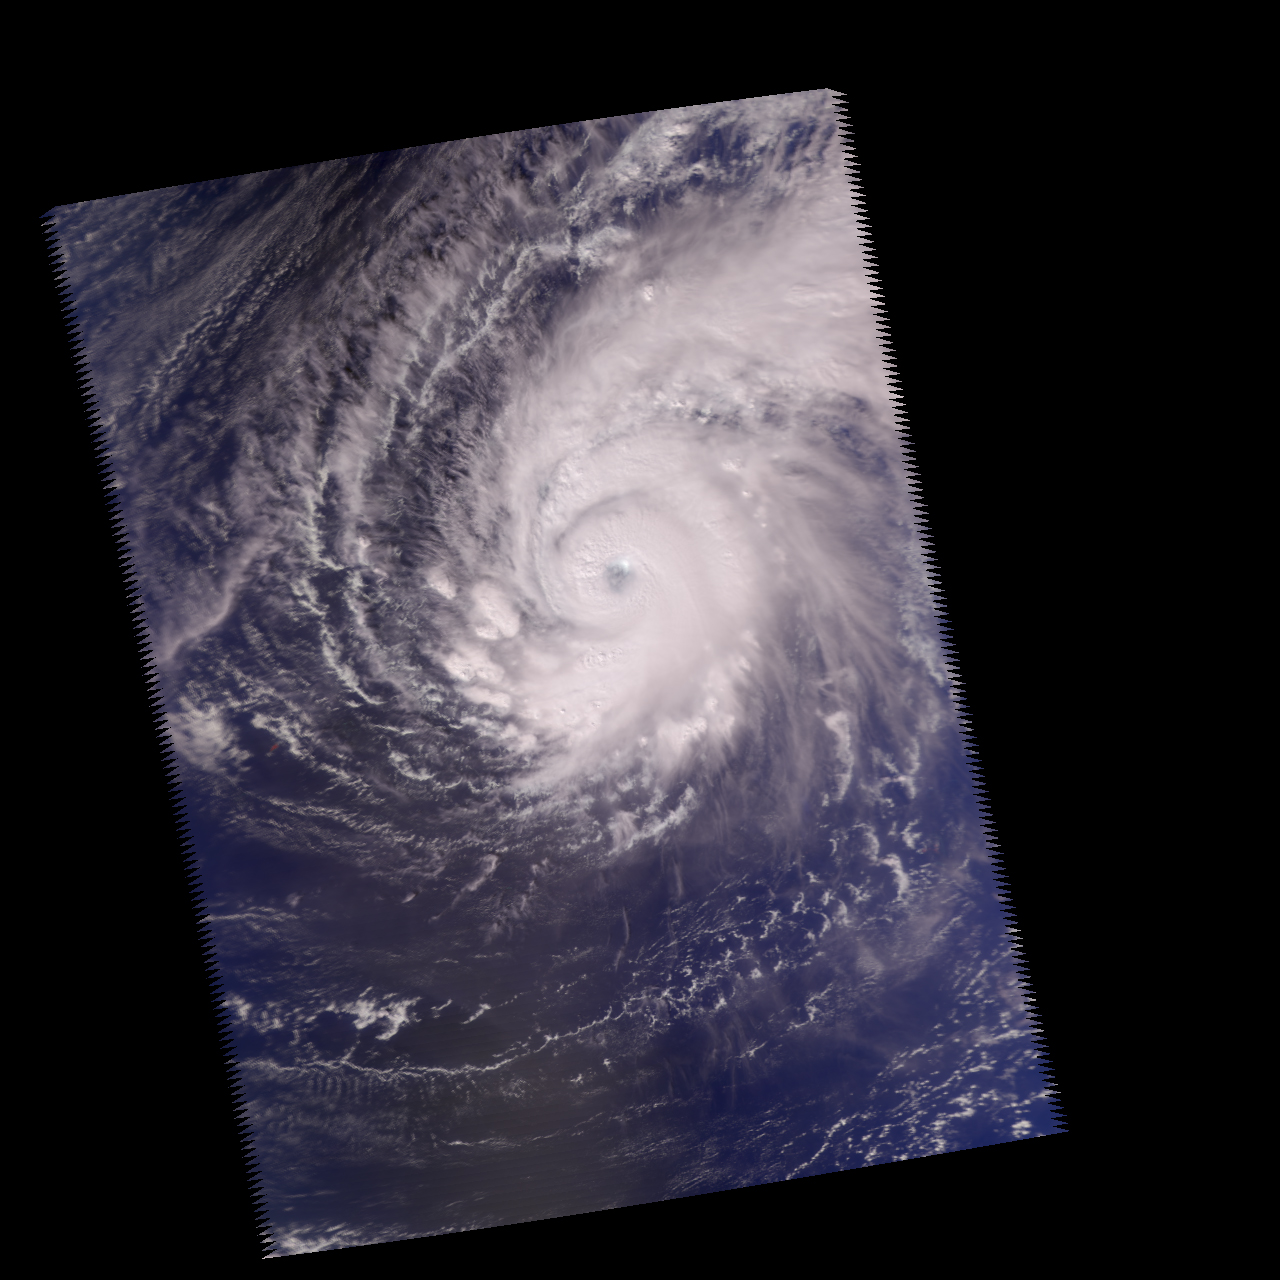

Supertyphoon Pongsona

Three Different Views of Supertyphoon Pongsona, December 2002

Packing gusts of 296.1 kilometers per hour (184 miles per hour) and sustained winds of 241.4 kilometers per hour (150 miles per hour), Supertyphoon Pongsona struck the U.S. Island of Guam on Sunday, December 8. The storm cut off electricity over the entire island along with telephone and water service, and President George W. Bush declared the U.S. territory a federal disaster area. Pongsona is the third typhoon to hit Guam since June, and the second cyclone of supertyphoon status to hit in five years.

These images were made from data acquired by the Atmospheric Infrared Sounding System (AIRS) instrument suite aboard NASA’s Aqua spacecraft just as the eye of the storm was about to pass over Guam.

This image was made using visible/near-infrared data using the AIRS instrument. Its 2-kilometer (1.24-mile) resolution shows fine details of the cloud structure and can be used to help interpret the other images. It confirms that the eye was not cloud free at the time the data was acquired, and pinpoints towering thunderheads rising up in several areas of the spiral arms (see figure 1 for close-up).

The image in figure 2 shows how the typhoon looks through an AIRS infrared “window” channel, which measures the temperature of the nearest impenetrable surface. Where the sky is clear, this window channel shows the surface of the Earth, otherwise it will show cloud tops. High cold clouds appear blue, while lower warmer clouds are green through orange. The Earth’s surface, where it can be seen between the clouds, is warmest and appears red. Although the storm has a clearly defined eye, it is not cloud free and therefore shows up as yellow in this infrared image.

The image in figure 3 shows how the typhoon looks through a microwave channel of the Humidity Sounder for Brazil (HSB), a component of the AIRS instrument suite. This channel, which is sensitive to humidity, clouds and rain, sees through much of the clouds and reveals some of the inner structure of the storm. Here the eye is more clearly defined than in the infrared image and appears to be very large – perhaps 80.5 kilometers (50 miles) across. Rain areas appear as blue patches, and a very intense rain cell can be seen right over Guam itself. This cell is in the leading eye wall and is probably associated with the highest wind speeds. It is likely that much of the damage in Guam was caused by this particular part of the storm.

About AirsThe Atmospheric Infrared Sounder, AIRS, in conjunction with the Advanced Microwave Sounding Unit, AMSU, senses emitted infrared and microwave radiation from Earth to provide a three-dimensional look at Earth’s weather and climate. Working in tandem, the two instruments make simultaneous observations all the way down to Earth’s surface, even in the presence of heavy clouds. With more than 2,000 channels sensing different regions of the atmosphere, the system creates a global, three-dimensional map of atmospheric temperature and humidity, cloud amounts and heights, greenhouse gas concentrations, and many other atmospheric phenomena. The Humidity Sounder for Brazil, HSB, is a 4-channel microwave sounder provided by Brazil that obtained humidity profiles throughout the atmosphere even under conditions of heavy cloudiness and haze. The HSB provided high quality data until February 2003. Launched into Earth orbit in 2002, the AIRS, AMSU, and HSB instruments fly onboard NASA’s Aqua spacecraft and are managed by NASA’s Jet Propulsion Laboratory in Pasadena, Calif., under contract to NASA. JPL is a division of the California Institute of Technology in Pasadena.

Credit: NASA/JPL